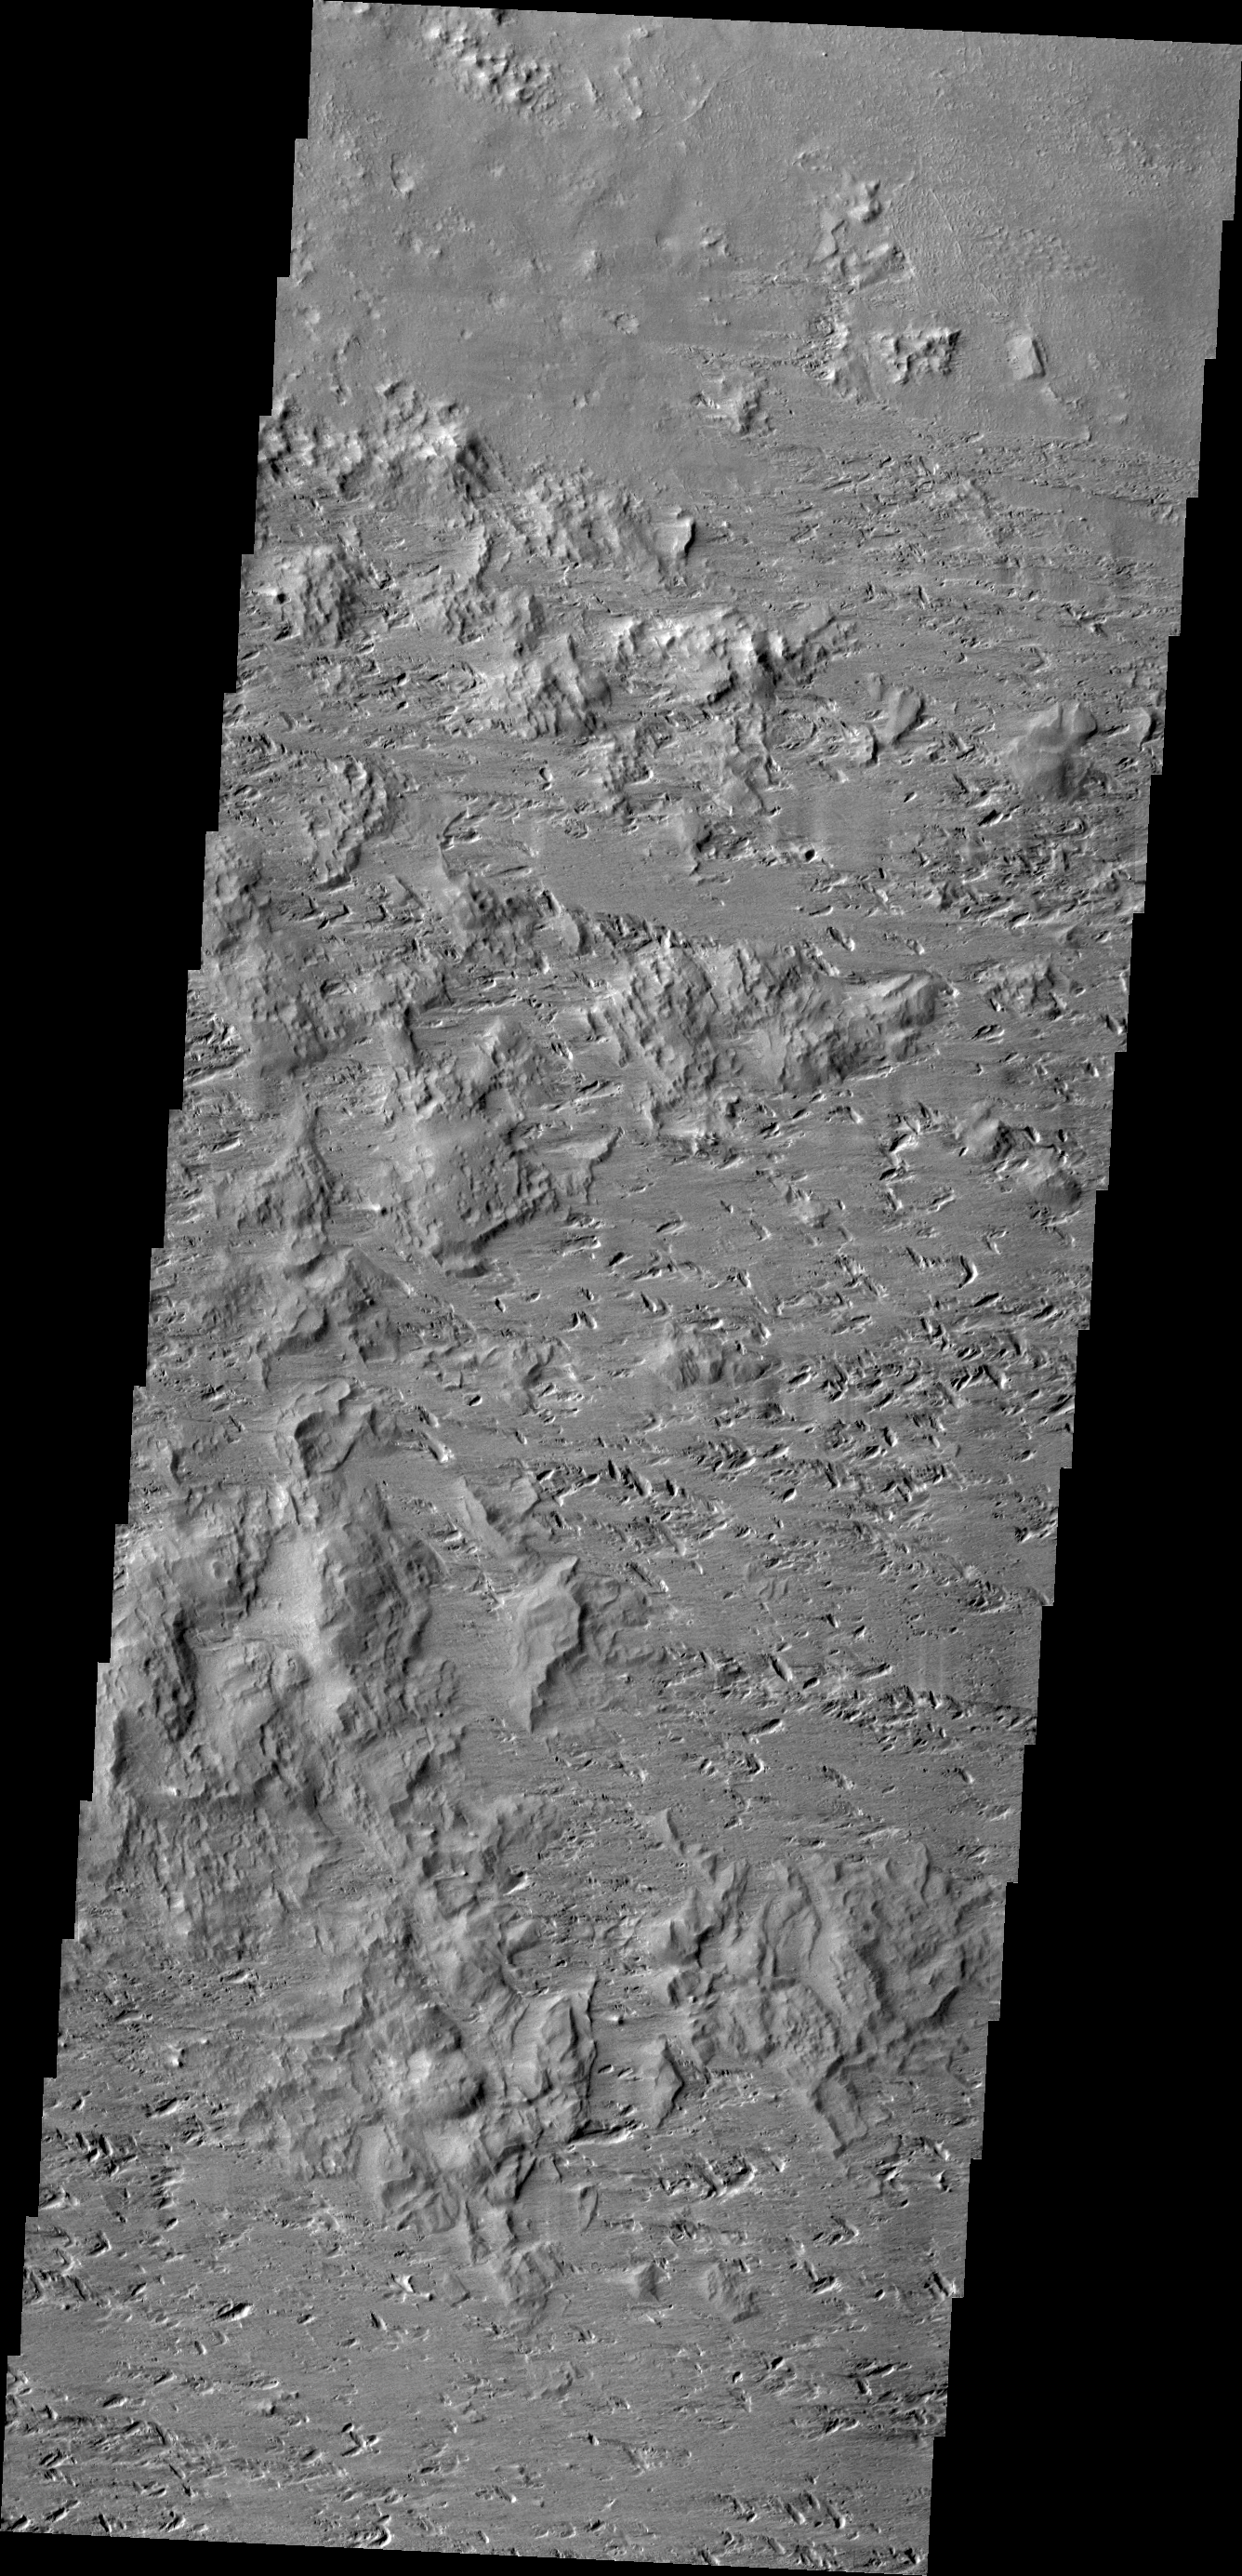

Wind Erosion

This VIS image shows the complexity of wind erosion on Mars. The erosion of the hills and the gouge-like pits indicate two, if not three wind directions that all altered the surface.

Credit: NASA/JPL/ASU